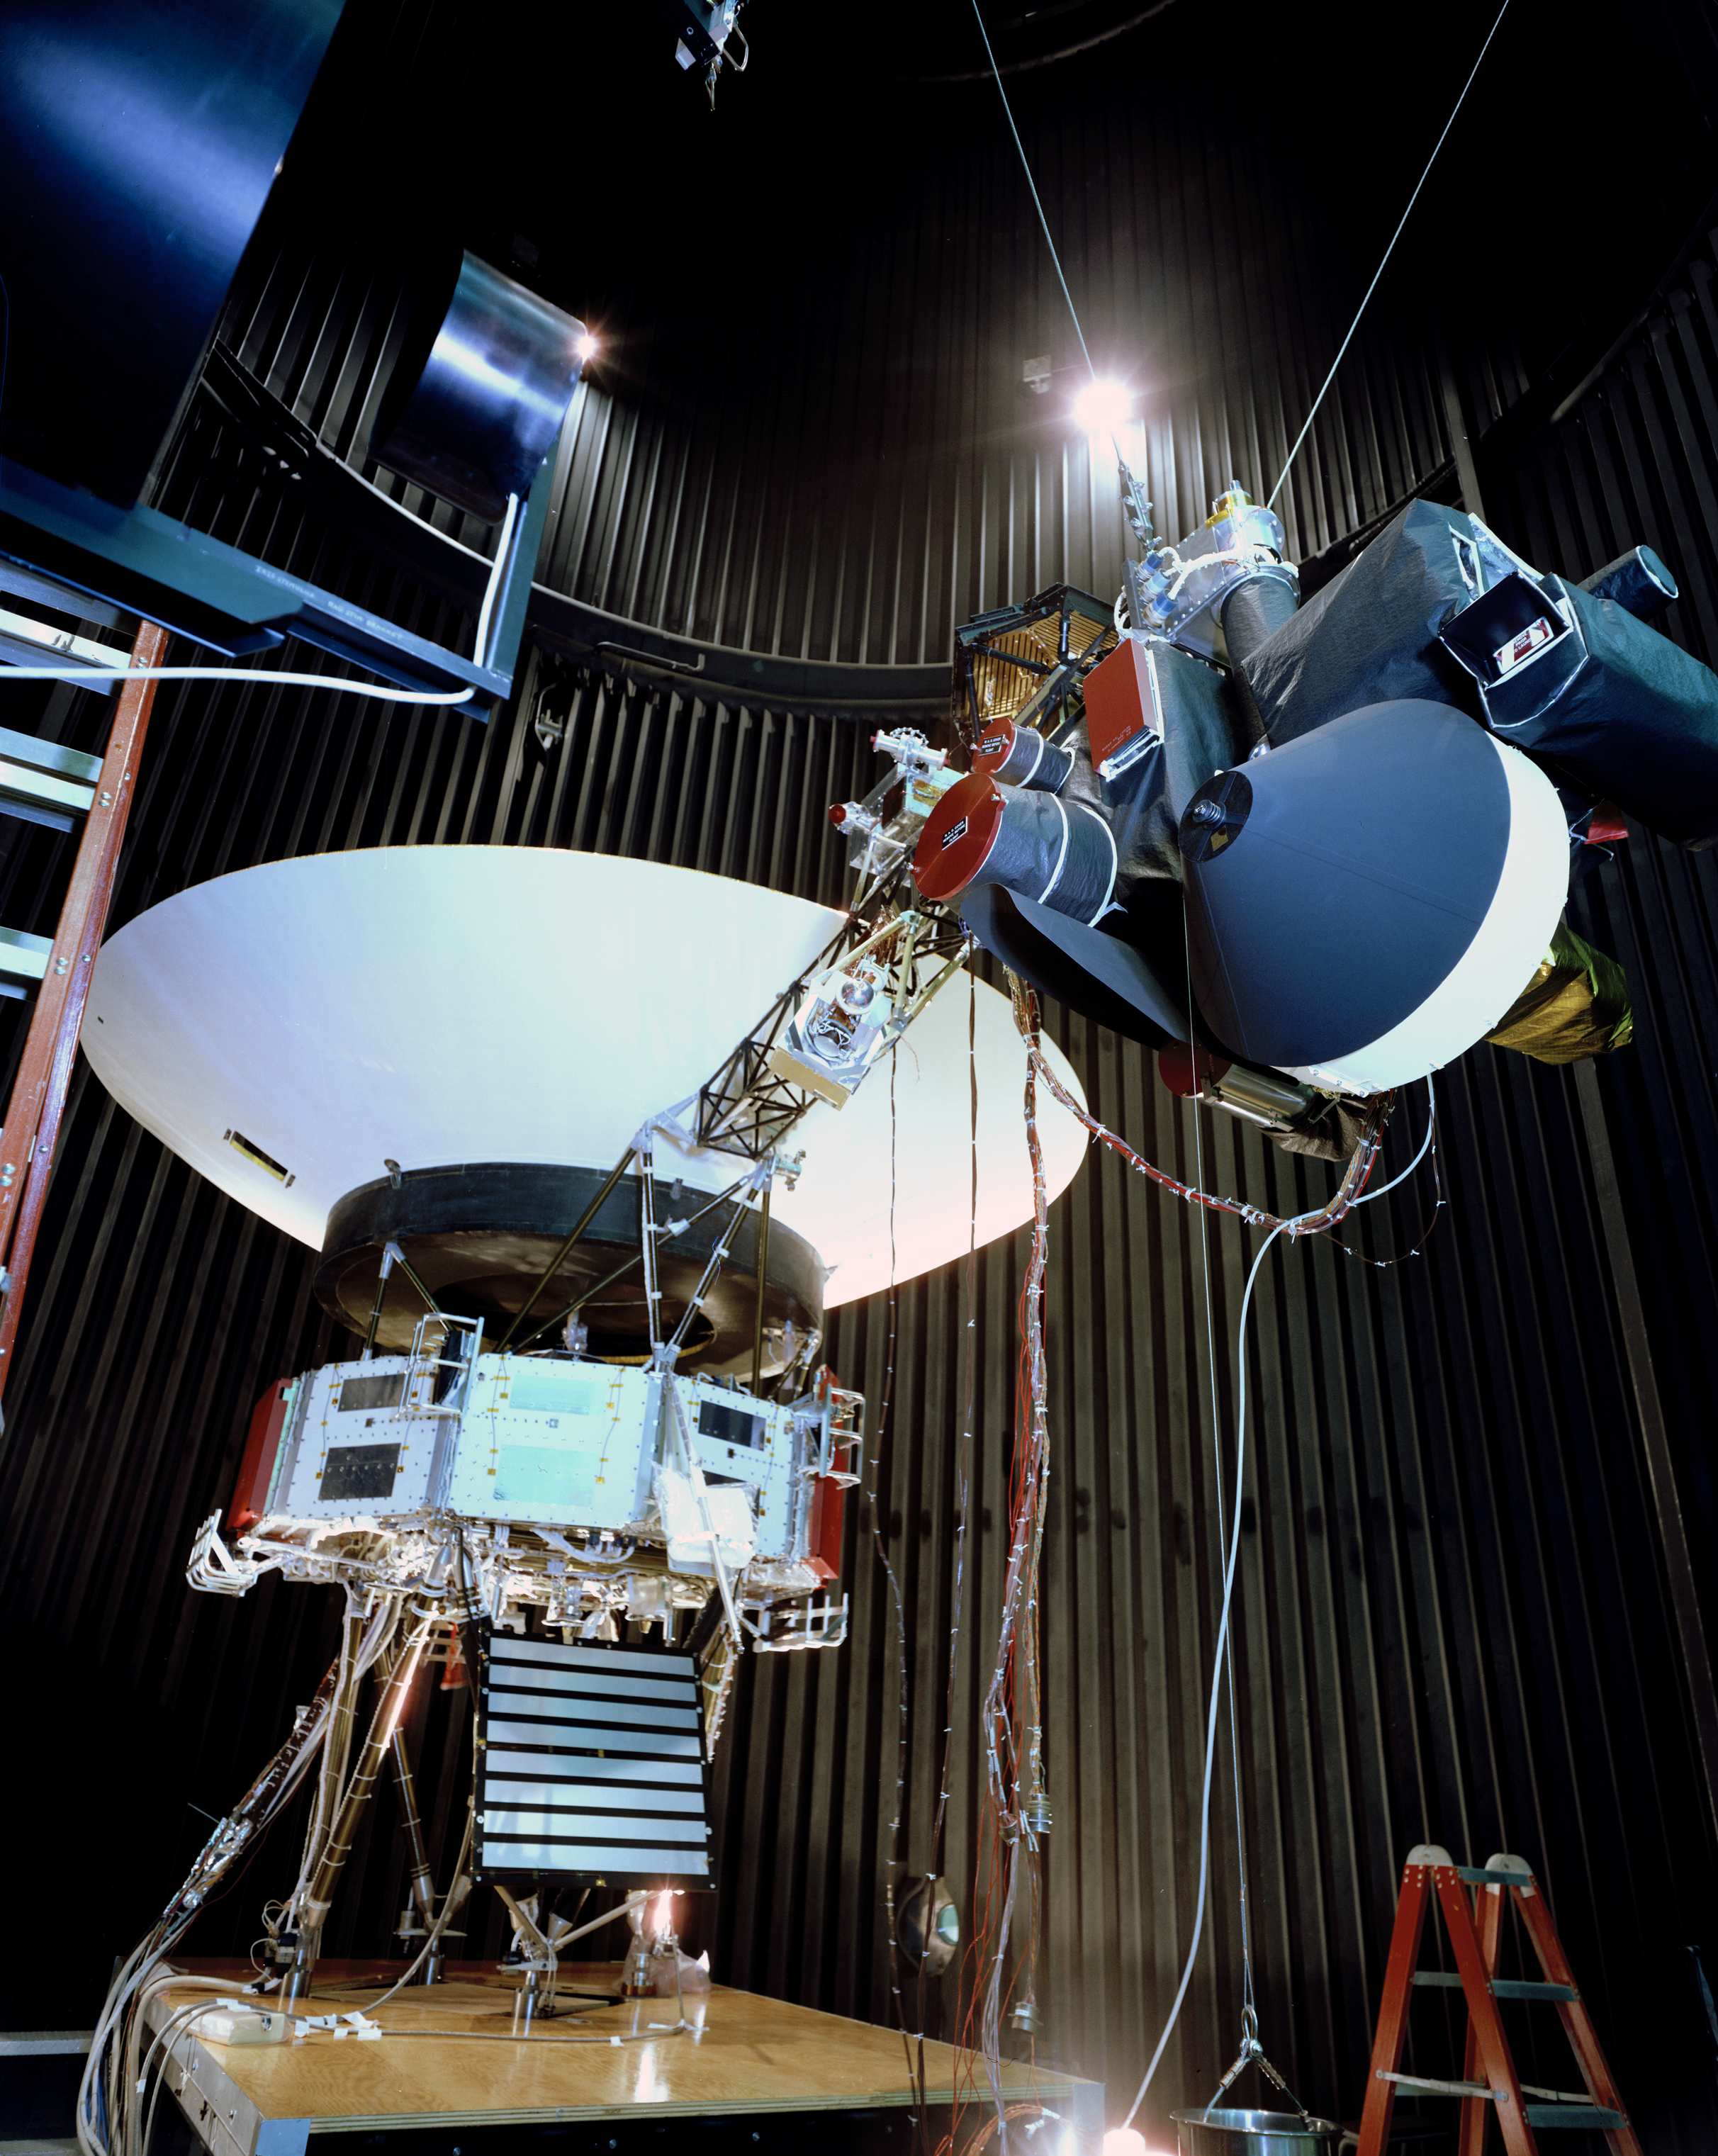

Voyager Test Model Configuration

This archival photo shows the Voyager proof test model, which did not fly in space, in the 25-foot space simulator chamber at NASA’s Jet Propulsion Laboratory, Pasadena, California, on December 3, 1976. The spacecraft is seen here with its scan platform, which holds several of its science instruments, in the deployed position.

Voyager is managed for NASA by NASA’s Jet Propulsion Laboratory, Pasadena, California. JPL is a division of the California Institute of Technology, Pasadena.

For more information about Voyager, visit http://www.nasa.gov/voyager and http://voyager.jpl.nasa.gov.

Photojournal Note: Also available is the full resolution TIFF file PIA21734_full.tif. This file may be too large to view from a browser; it can be downloaded onto your desktop by right-clicking on the previous link and viewed with image viewing software.

Credit: NASA/JPL-Caltech